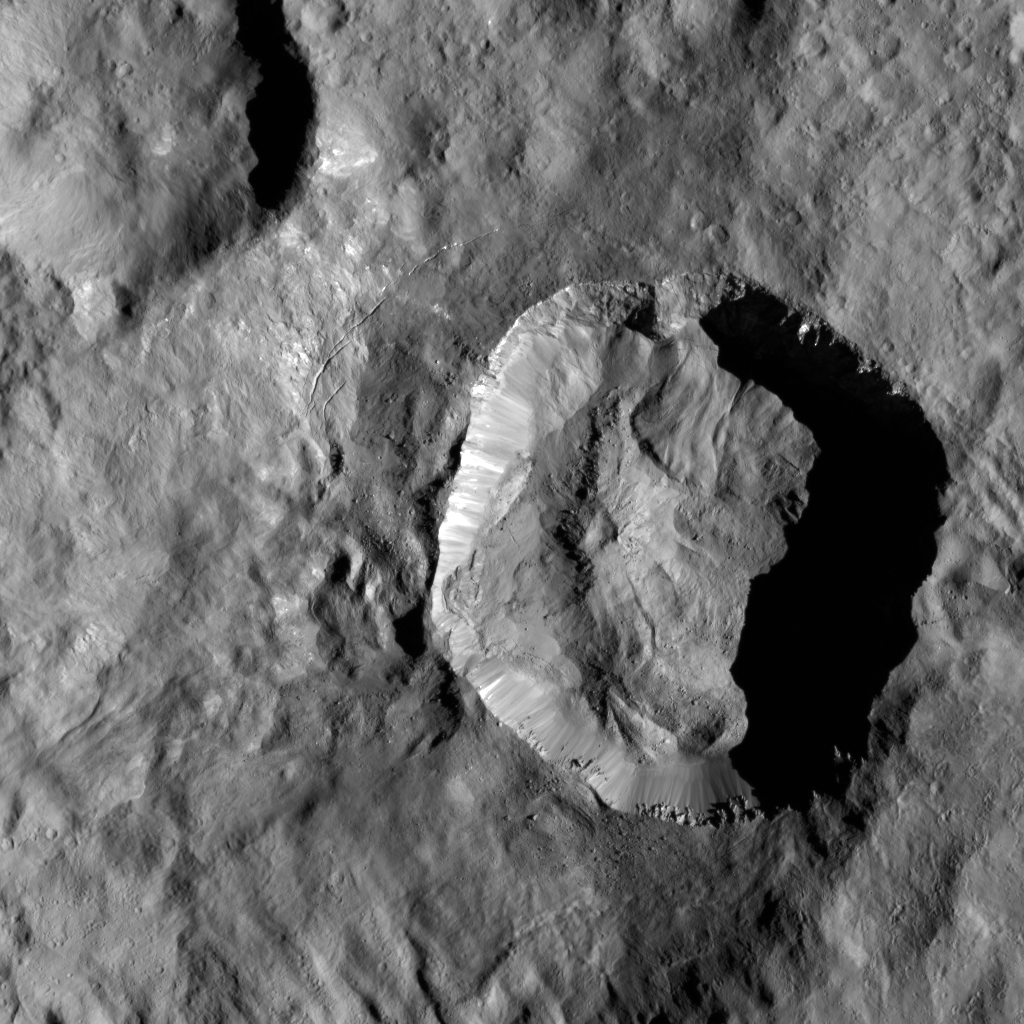

Juling Crater

This high-resolution image of Juling Crater on Ceres reveals, in exquisite detail, features on the rims and crater floor. The crater is about 1.6 miles (2.5 kilometers) deep and the small mountain, seen left of the center of the crater, is about 0.6 miles (1 kilometers) high. The many features indicative of the flow of material suggest the subsurface is rich in ice. The geological structure of this region, as seen in PIA21753, also generally suggests that ice is involved.

The origin of the small depression seen at the top of the mountain is not fully understood but might have formed as a consequence of a landslide, visible on the northeastern flank.

Dawn took this image during its extended mission on August 25, 2016, from its low-altitude mapping orbit at a distance of about 240 miles (385 kilometers) above the surface. The center coordinates of this image are 36 degrees south latitude, 167 degrees east longitude.

Juling is named after the Sakai/Orang Asli spirit of the crops from Malaysia.

NASA’s Dawn spacecraft acquired this picture on August 24, 2016. The image was taken during Dawn’s extended mission, from its low altitude mapping orbit at about 240 miles (385 kilometers) above the surface. The center coordinates of this image are 38 degrees south latitude, 165 degrees east longitude.

Dawn’s mission is managed by JPL for NASA’s Science Mission Directorate in Washington. Dawn is a project of the directorate’s Discovery Program, managed by NASA’s Marshall Space Flight Center in Huntsville, Alabama. UCLA is responsible for overall Dawn mission science. Orbital ATK Inc., in Dulles, Virginia, designed and built the spacecraft. The German Aerospace Center, Max Planck Institute for Solar System Research, Italian Space Agency and Italian National Astrophysical Institute are international partners on the mission team.

Credit: NASA/JPL-Caltech/UCLA/MPS/DLR/IDA